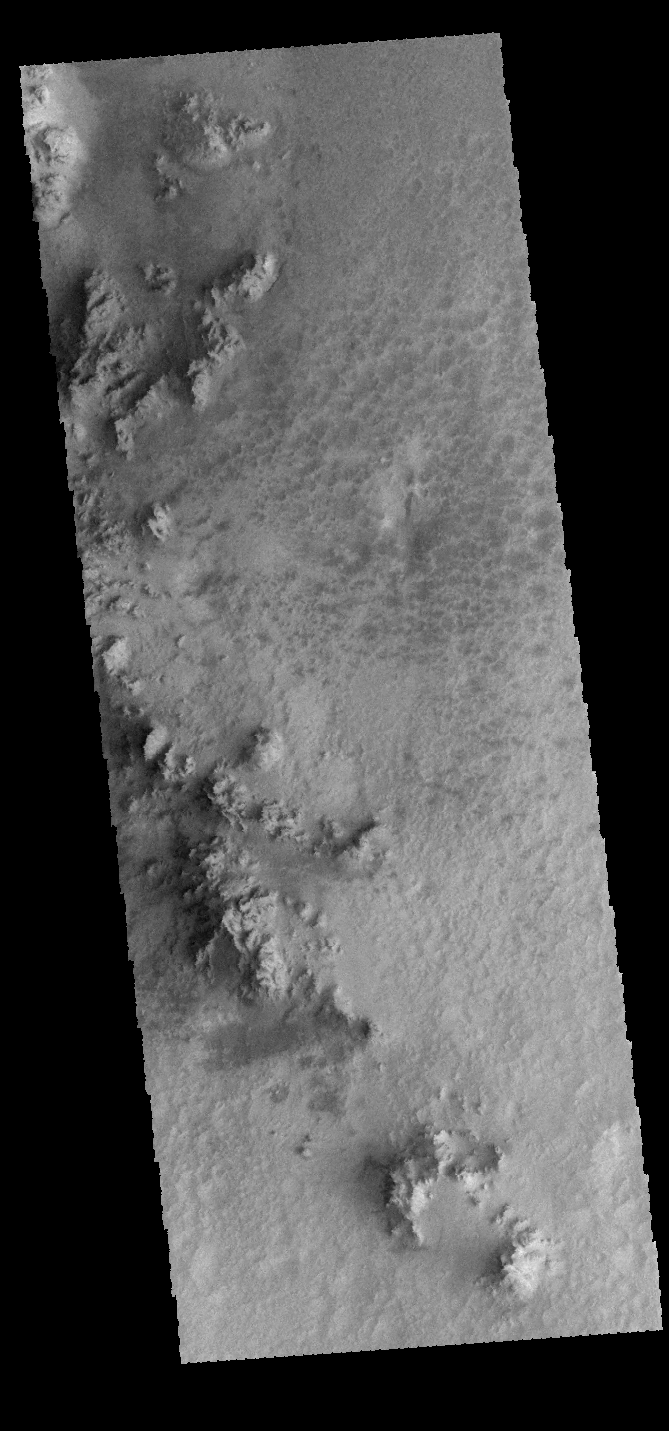

Hale Crater

Rather than a central peak, Hale Crater contains a complex ridge of peaks. This VIS image shows a portion of the ridge.

Credit: NASA/JPL-Caltech/ASU